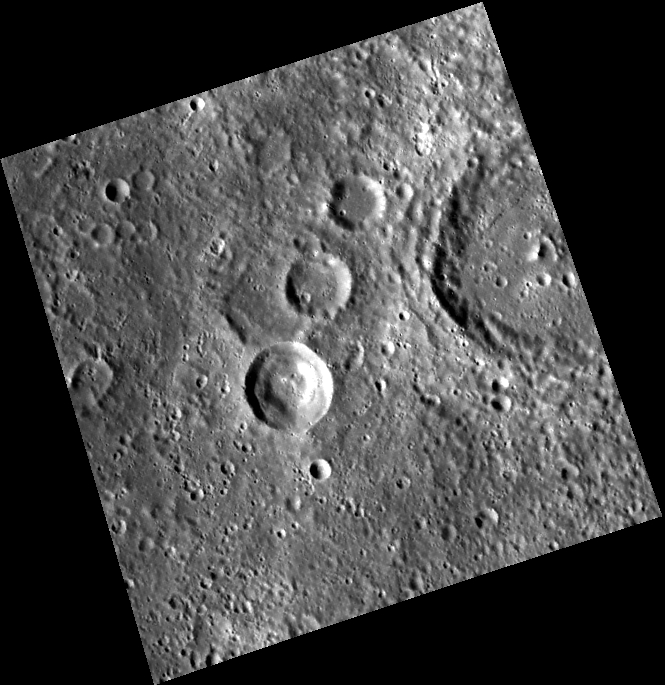

The Bubble Crater

This WAC image features a series of three smaller craters to the left of a larger crater. The southernmost of the three features a sharp rim, which suggests it is the youngest of the group. The interior of this crater has a somewhat unusual rounded “bubble-like” mass of slump material around its interior circumference, whereas the two other craters and the large crater at the right edge have flat floors, having been filled in with smooth material. The large crater has a small remaining central peak that rises above the surroundings.

This image was acquired as part of MDIS’s high-resolution stereo imaging campaign. Images from the stereo imaging campaign are used in combination with the surface morphology base map or the albedo base map to create high-resolution stereo views of Mercury’s surface, with an average resolution of 200 meters/pixel. Viewing the surface under the same Sun illumination conditions but from two or more viewing angles enables information about the small-scale topography of Mercury’s surface to be obtained.

Date acquired: February 02, 2012
Image Mission Elapsed Time (MET): 236660195
Image ID: 1343047
Instrument: Wide Angle Camera (WAC) of the Mercury Dual Imaging System (MDIS)
WAC filter: 7 (748 nanometers)
Center Latitude: 21.85°
Center Longitude: 94.08° E
Resolution: 266 meters/pixel
Scale: The large crater at the right edge is about 60 km (37 mi.) in diameter.
Incidence Angle: 56.1°
Emission Angle: 16.3°
Phase Angle: 58.3°

The MESSENGER spacecraft is the first ever to orbit the planet Mercury, and the spacecraft’s seven scientific instruments and radio science investigation are unraveling the history and evolution of the Solar System’s innermost planet. Visit the Why Mercury? section of this website to learn more about the key science questions that the MESSENGER mission is addressing. During the one-year primary mission, MDIS acquired 88,746 images and extensive other data sets. MESSENGER is now in a year-long extended mission, during which plans call for the acquisition of more than 80,000 additional images to support MESSENGER’s science goals.

These images are from MESSENGER, a NASA Discovery mission to conduct the first orbital study of the innermost planet, Mercury. For information regarding the use of images, see the MESSENGER image use policy.

Credit: NASA/Johns Hopkins University Applied Physics Laboratory/Carnegie Institution of Washington